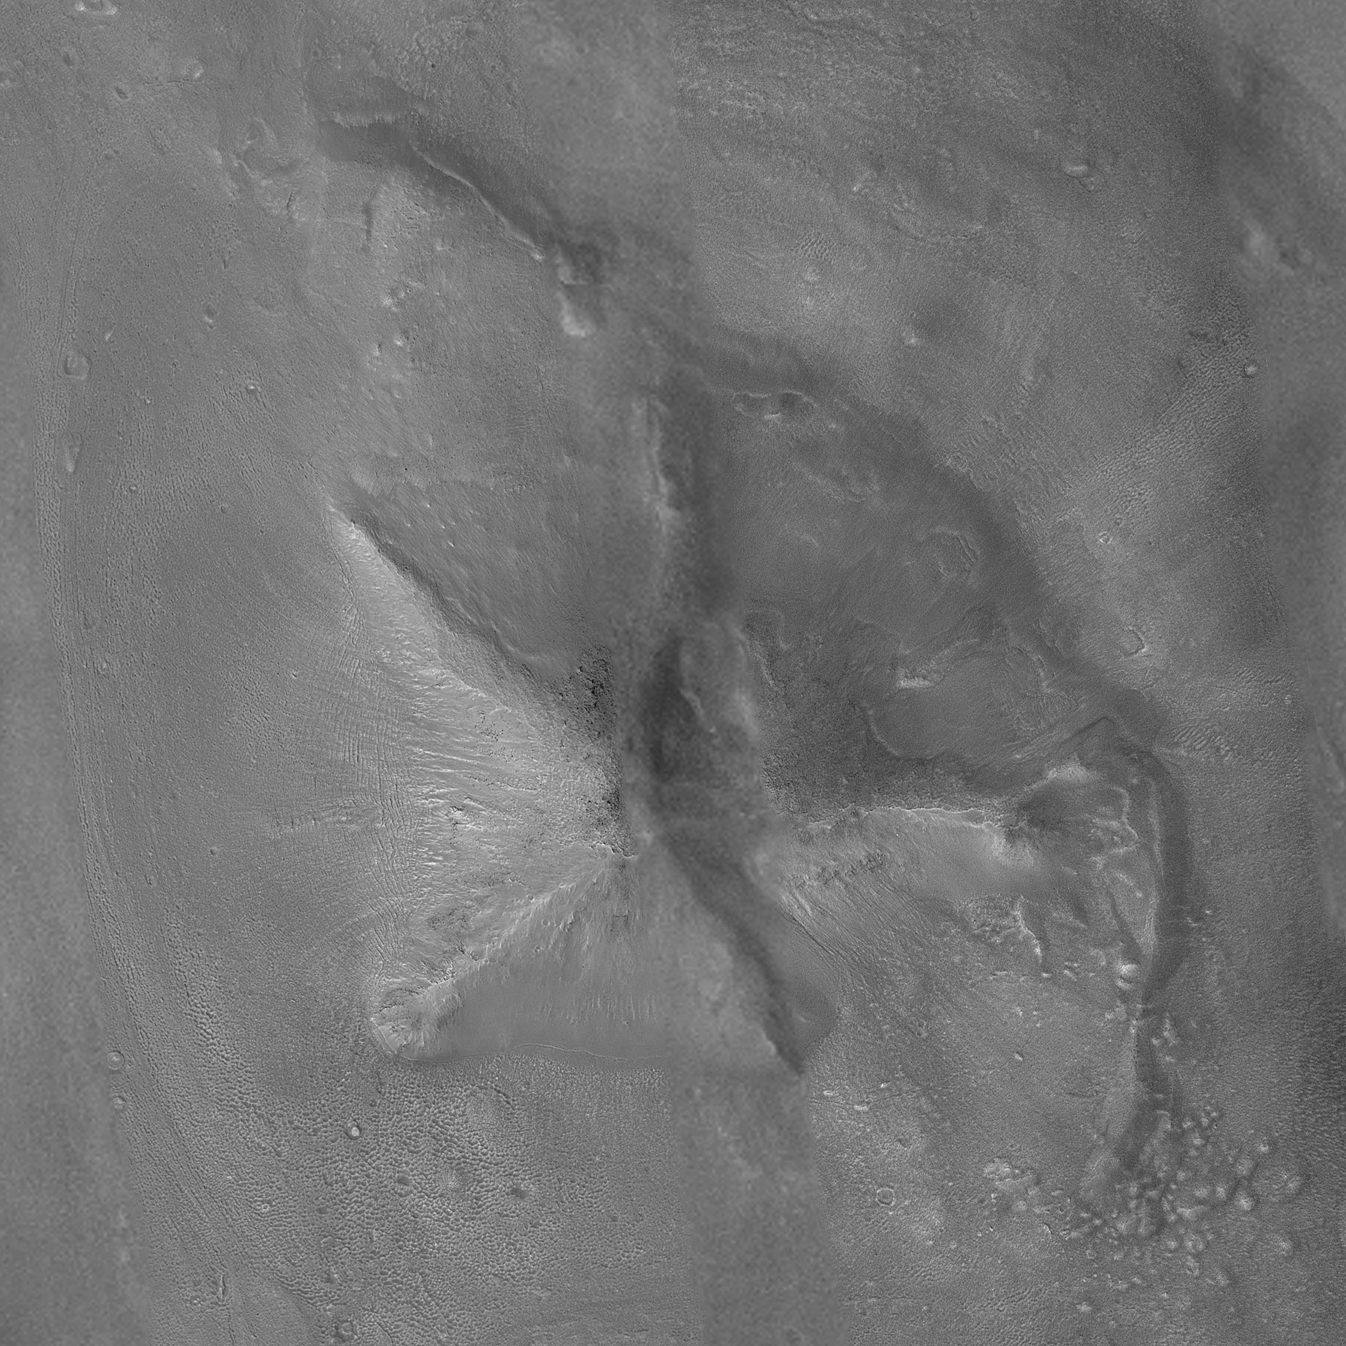

The Cydonia “D&M Pyramid” Landform

MGS MOC Release No. MOC2-484, 15 September 2003

Images of the Cydonia region of Mars continue to be popular among visitors to the Mars Global Surveyor (MGS) Mars Orbiter Camera (MOC) web site. The two pictures (one annotated, the other not) are mosaics of two images from MGS MOC and one from the Mars Odyssey Thermal Emission Imaging System visible camera (THEMIS VIS). The mosaics highlight a Cydonia landform popularly known as the “D&M Pyramid.” It is located near 40.7°N, 9.6°W.

Although it is not really shaped like a pyramid, the Cydonia landform is one of thousands of massifs, buttes, mesas, knobs, and blocks that mark the transition from the far northwestern Arabia Terra cratered highlands down to the northeastern Acidalia Planitia lowlands. Each block, whether shaped like a face, a pyramid, or simply a mesa, massif, or knob, is a remnant of the bedrock of northeastern Arabia that was left behind as erosion slowly degraded the terrain along this zone between the highlands and the lowlands. A few outcroppings of layers in this ancient bedrock can be seen in the mosaic of the pyramid-like landform shown here; much of the landform is covered with eroded mantling material that was deposited long after this highlands remnant became an isolated feature in Cydonia.

The mosaic was created from two MOC images obtained in June (R06-00469) and July (R07-00422) of 2003 and one THEMIS VIS image acquired in 2002 (V01024003). The mosaic is 8 km by 8 km (5 mi by 5 mi) across and each of the three images is illuminated from the lower left. North is up. The picture on the right shows the location of the two MOC images as black outlines; the THEMIS image not only covers the gap between the two MOC images, it also fills out the lower left and upper right corners.

In recent weeks, the MOC team has received numerous requests through the Mars Orbiter Camera Target Request Site to obtain pictures of the “D&M Pyramid.” The images shown here were acquired before the public target suggestion effort began in August 2003, but they have not yet been archived with the NASA Planetary Data System. In the future, the MOC team hopes–depending upon whether the spacecraft flies over this area again before the end of the mission–to fill the remaining gap and obtain some 1.5 m/pixel images of the landform, based on the many public suggestions that have been received.

Other, previous MOC data and captioned releases regarding Cydonia landforms can be seen by visiting http://www.msss.com/mars_images/moc/themes/CYDONIA.html and the MOC Gallery.

Credit: NASA/JPL/Malin Space Science Systems